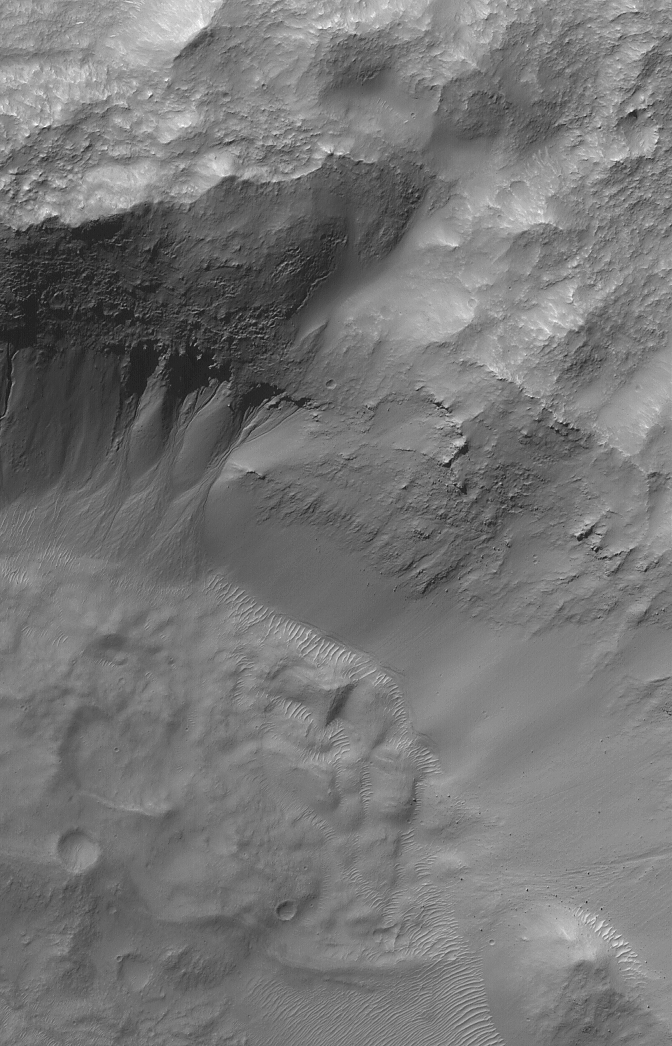

Gullied Recesses

24 July 2006
This Mars Global Surveyor (MGS) Mars Orbiter Camera (MOC) image shows gullies on the wall of a martian south mid-latitude impact crater. The channels in each gully head beneath an eroding overhang of layered rock, providing support for the hypothesis that some — if not all — martian gullies result from release of groundwater to the surface.

Location near: 33.0°S, 213.4°W
Image width: ~3 km (~1.9 mi)
Illumination from: upper left
Season: Southern Autumn

Credit: NASA/JPL/Malin Space Science Systems